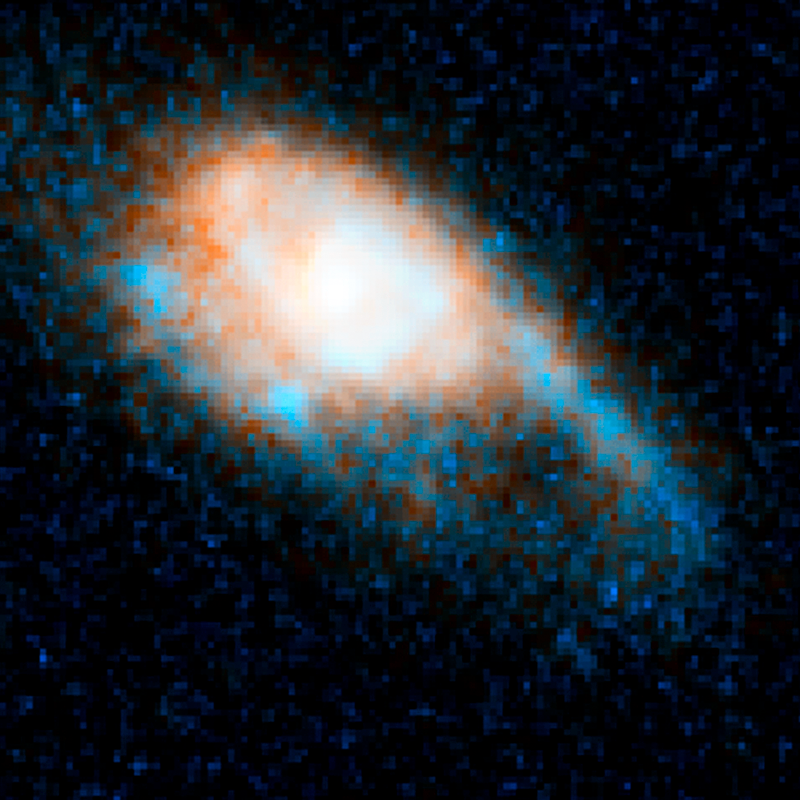

GRB 130603B – July 3, 2013

Object Name: GRB 130603B, SDS J112848.22+170418.5
Object Description: Gamma-ray Burst in Distant Galaxy
Instrument: HST/ACS/WFC and HST/WFC3/IR
Filters: ACS/WFC: F606W (V) WFC3/IR: F160W (H)

This image is a composite of separate exposures acquired by the ACS/WFC and WFC3/IR instruments. Several filters were used to sample various wavelengths. The color results from assigning different hues (colors) to each monochromatic (grayscale) image associated with an individual filter. In this case, the assigned colors are: Blue/cyan: F606W (V) Orange: F160W (H)

Credit: NASA, ESA, N. Tanvir (University of Leicester), A. Levan (University of Warwick), A. Fruchter (STScI), J. Hjorth (University of Copenhagen), R. Hounsell (STScI), K. Wiersema (University of Leicester), and R. Tunnicliffe (University of Warwick)